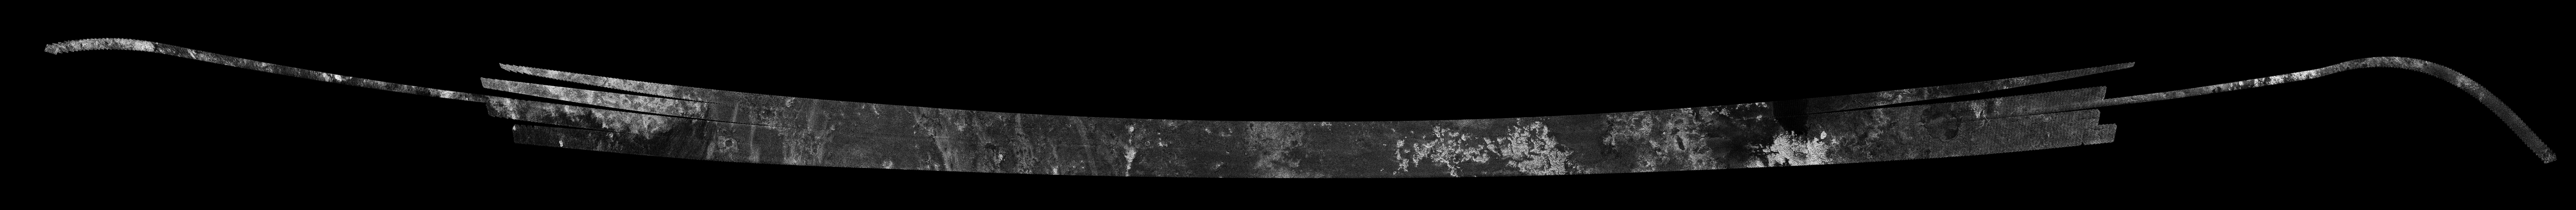

Titan Radar Swath (T-57 Flyby – June 22, 2009)

This image was obtained by NASA’s Cassini radar instrument during a flyby on June 22, 2009. North-South Swath across the southern anti-Saturn hemisphere (Northern Ontario Lacus, Perkunas Virgae). The radar antenna was pointing toward Titan at an altitude of 955 kilometers (593 miles) during the closest approach.

The image has been processed with a resolution of 128 pixels/deg.

The Cassini-Huygens mission is a cooperative project of NASA, the European Space Agency and the Italian Space Agency. The Jet Propulsion Laboratory, a division of the California Institute of Technology in Pasadena, manages the mission for NASA’s Science Mission Directorate. The Cassini orbiter was designed, developed and assembled at JPL. The radar instrument was built by JPL and the Italian Space Agency, working with team members from the United States and several European countries.

Credit: NASA/JPL-Caltech/ASI